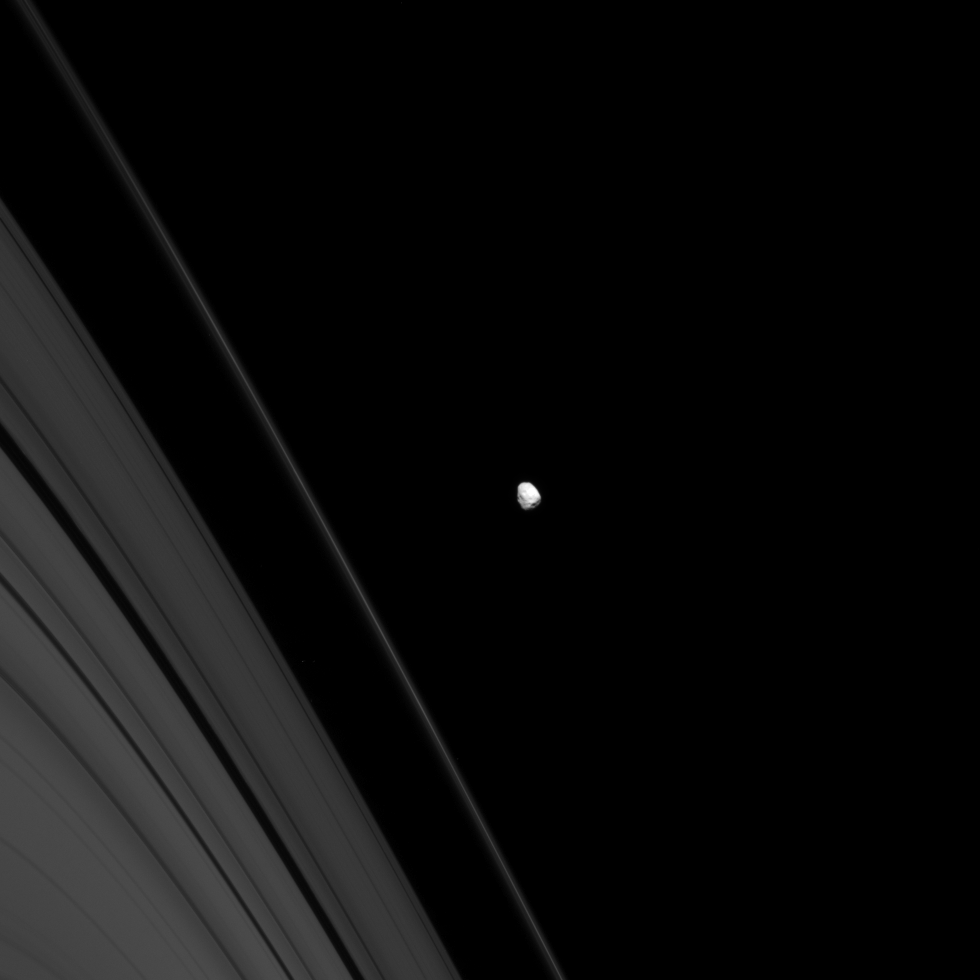

Scarred Janus

Saturn’s battered moon Janus wears the record of its long history of impacts.

Janus (179 kilometers, or 111 miles across) orbits just beyond the outer reaches of Saturn’s A and F rings, which are seen here.

This view looks toward the unilluminated side of the rings from about 4 degrees above the ringplane. The image was taken in visible light with the Cassini spacecraft narrow-angle camera on Sept. 28, 2008. The view was obtained at a distance of approximately 1.1 million kilometers (703,000 miles) from Janus and at a Sun-Janus-spacecraft, or phase, angle of 28 degrees. Image scale is 7 kilometers (4 miles) per pixel.

The Cassini-Huygens mission is a cooperative project of NASA, the European Space Agency and the Italian Space Agency. The Jet Propulsion Laboratory, a division of the California Institute of Technology in Pasadena, manages the mission for NASA’s Science Mission Directorate, Washington, D.C. The Cassini orbiter and its two onboard cameras were designed, developed and assembled at JPL. The imaging operations center is based at the Space Science Institute in Boulder, Colo.

Credit: NASA/JPL/Space Science Institute